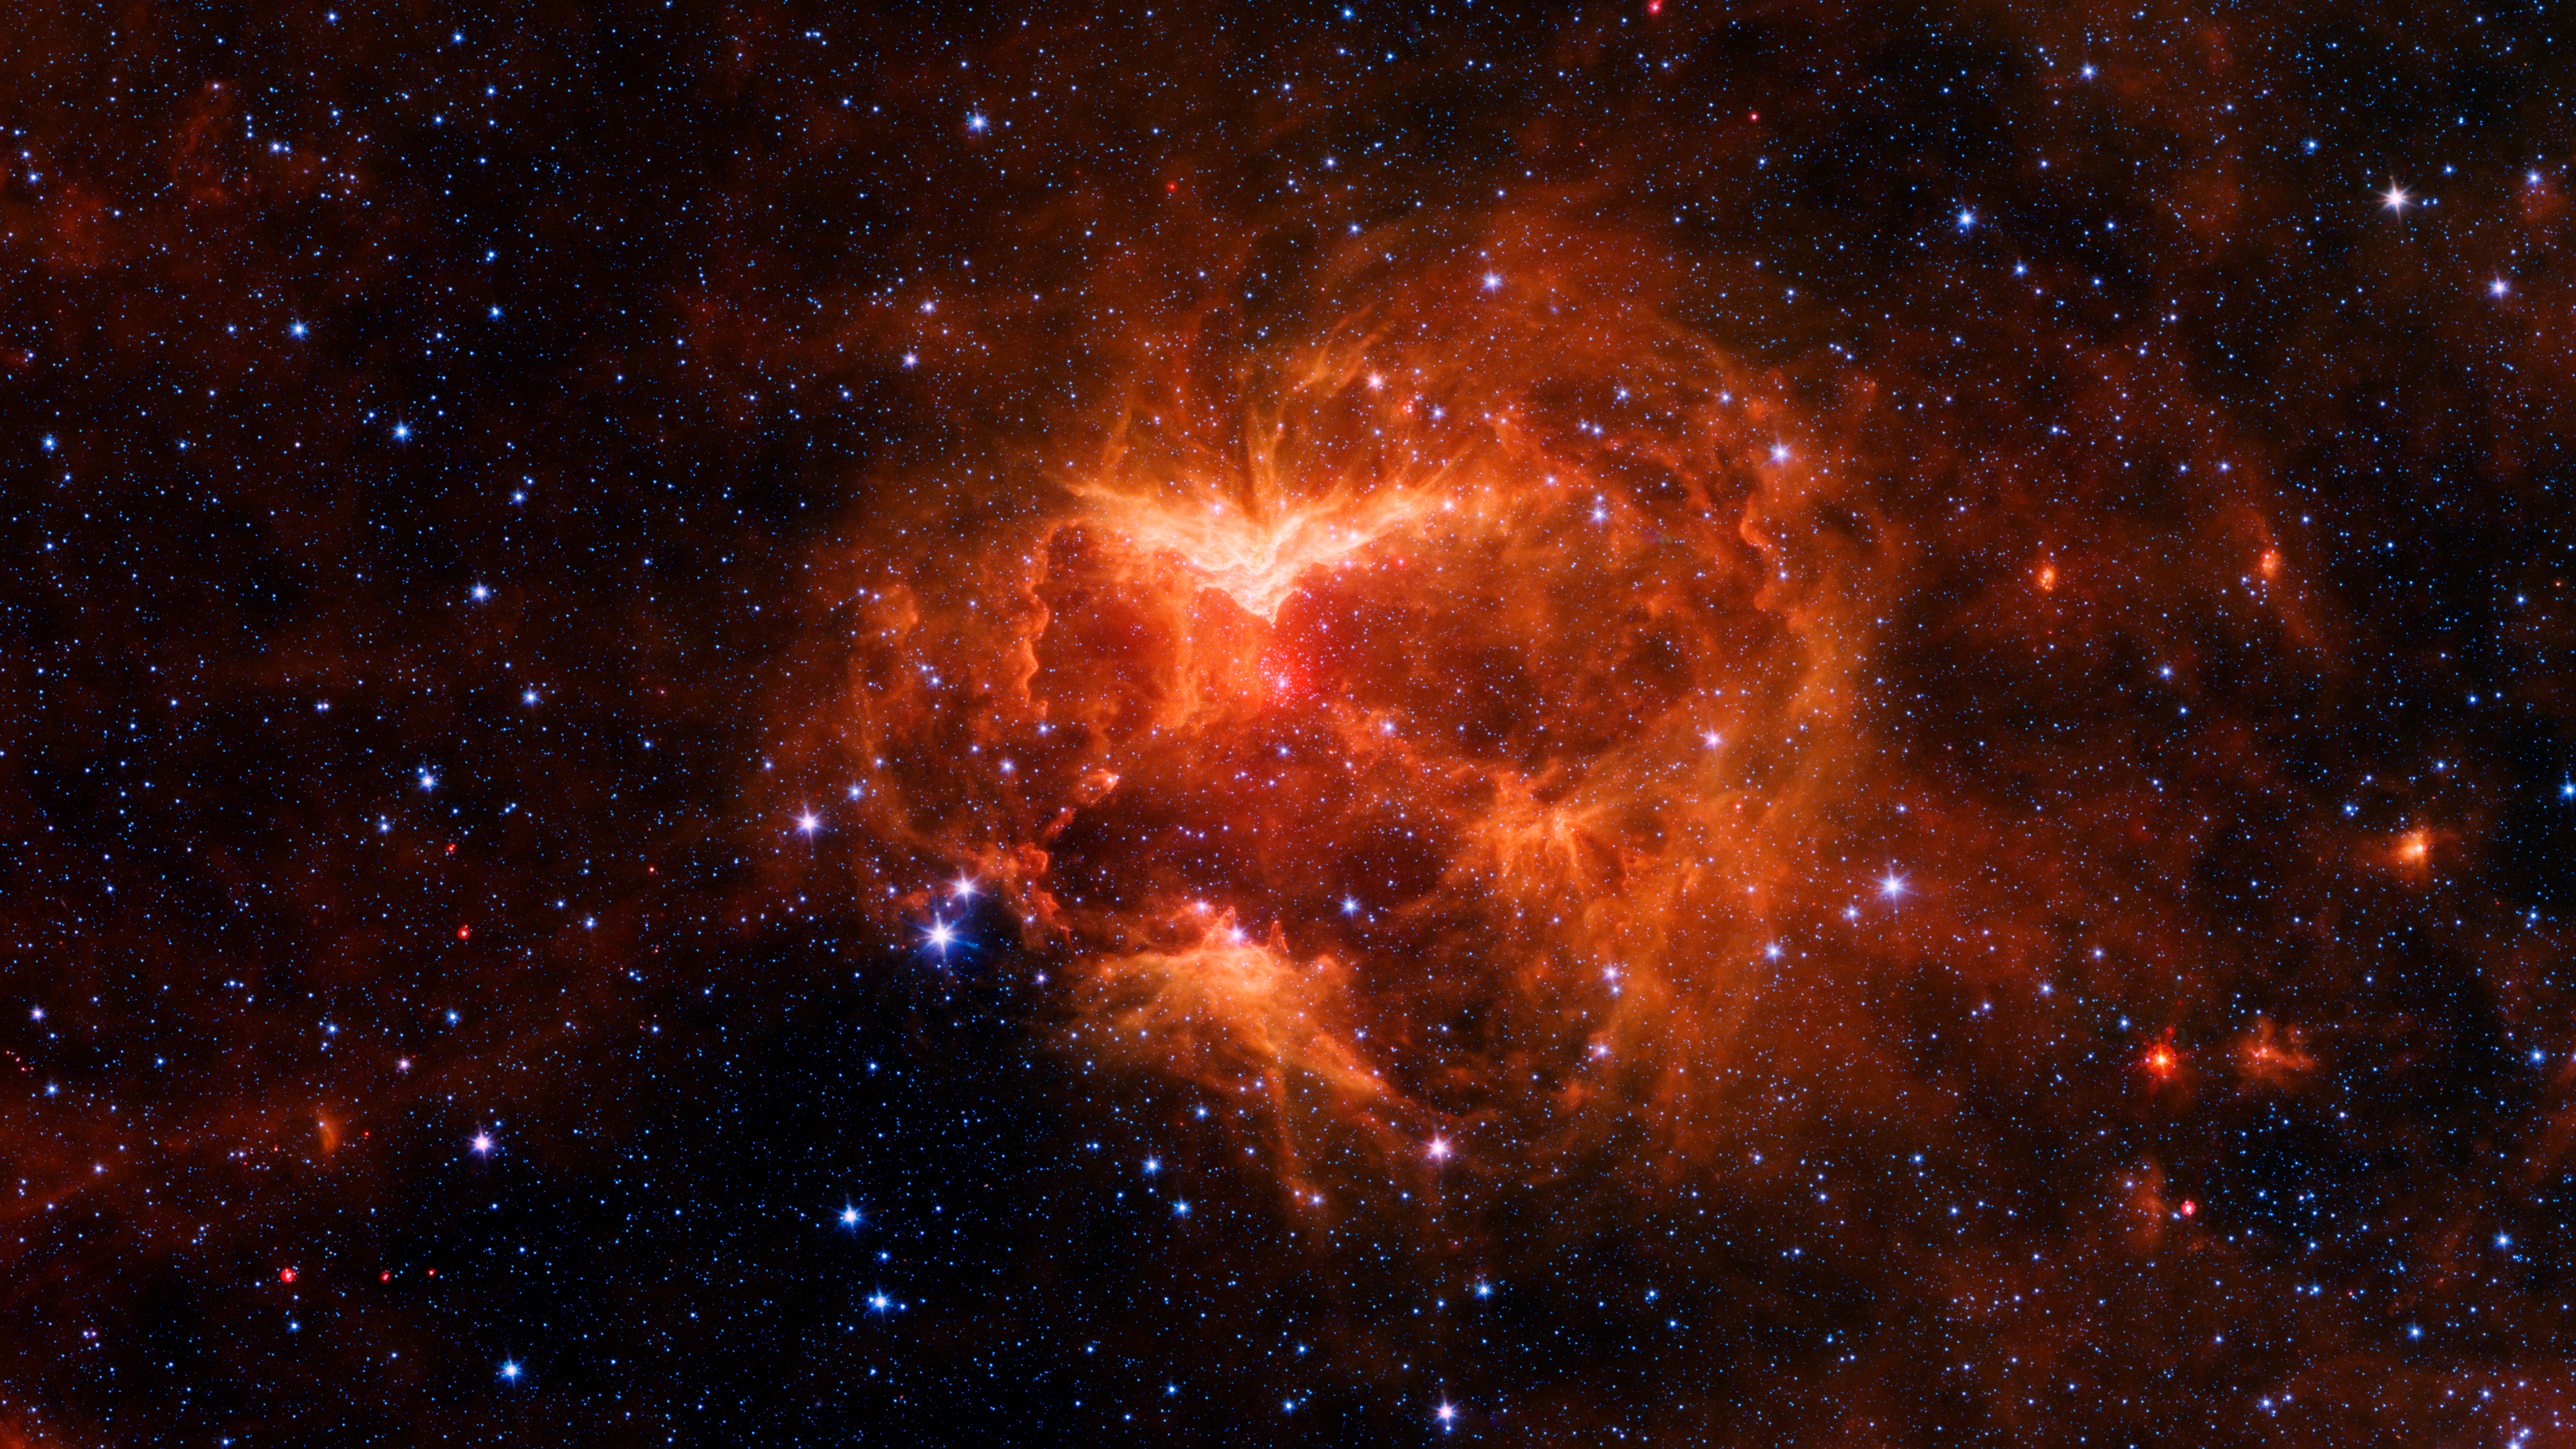

The Jack-o-Lantern Nebula

This carved-out cloud of gas and dust has been nicknamed the "Jack-o'-lantern Nebula" because it looks like a cosmic hollowed-out pumpkin. Powerful outflows of radiation and particles from a massive star known as an O-type star and about 15 to 20 times heavier than the Sun has likely swept the surrounding dust and gas outward, creating deep gouges in the cloud. The image shows infrared light (which is invisible to the human eye) captured by NASA's Spitzer Space Telescope.

This image is a high-contrast version in which the red wavelength is more pronounced. Together, the red and green wavelengths create an orange hue. The picture highlights contours in the dust as well as the densest regions of the nebula, which appear brightest.

NASA's Jet Propulsion Laboratory, Pasadena, Calif., manages the Spitzer Space Telescope mission for NASA's Science Mission Directorate, Washington. Science operations are conducted at the Spitzer Science Center at the California Institute of Technology, also in Pasadena. Caltech manages JPL for NASA.

Credit: NASA/JPL-Caltech